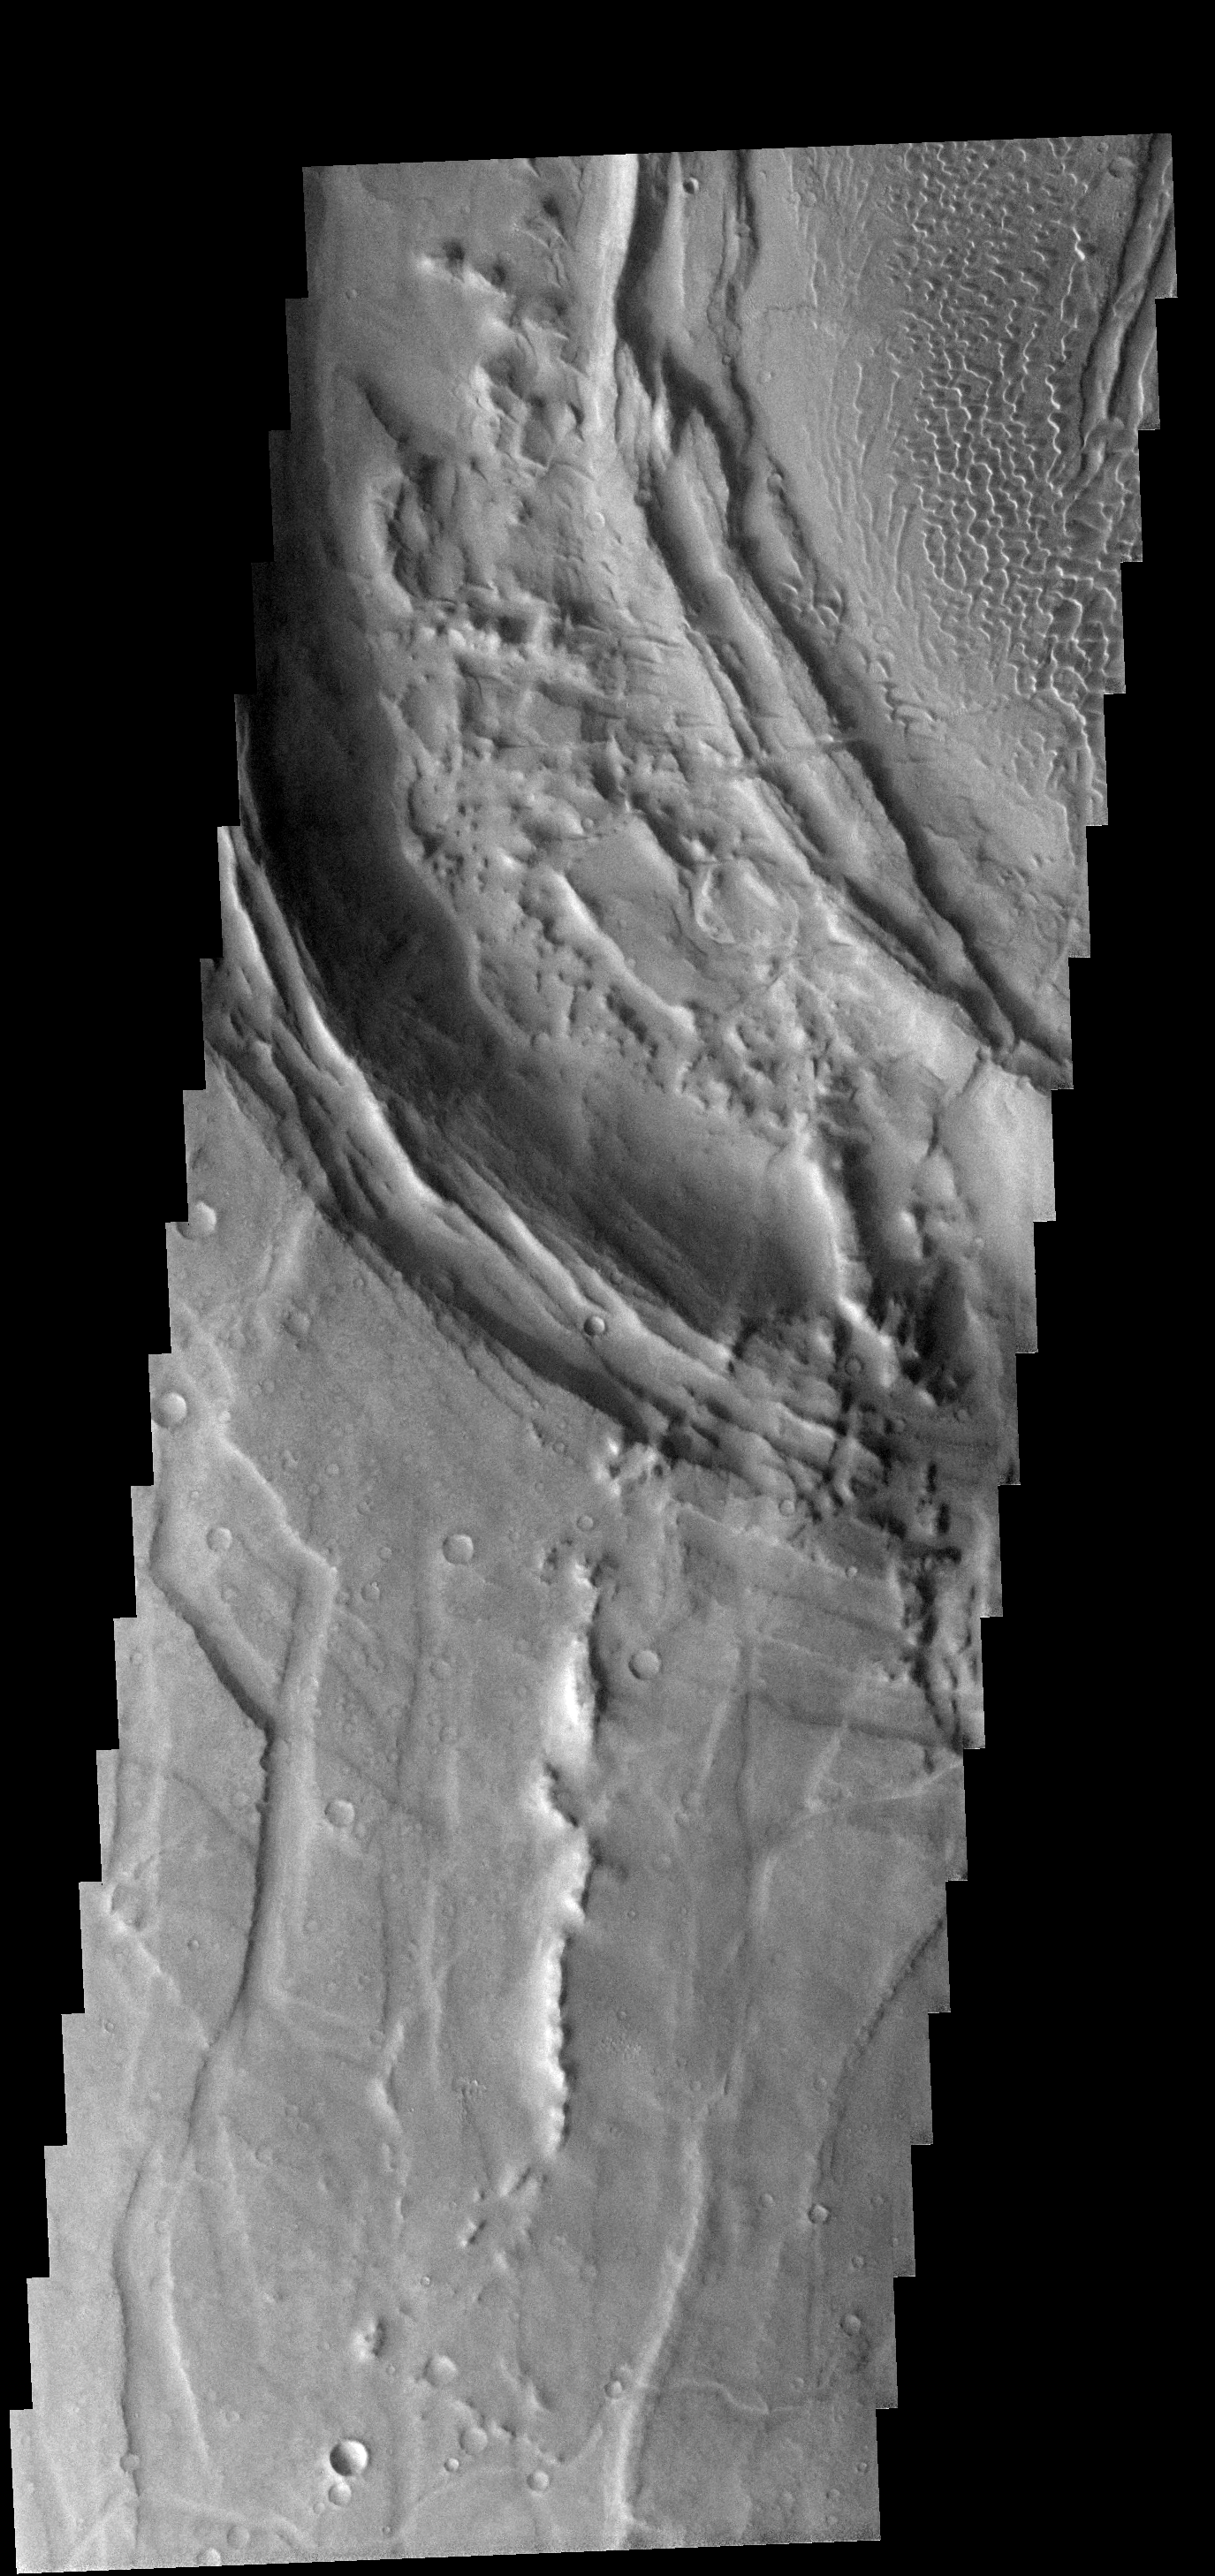

Nili Caldera

This image shows part of the caldera rim of Nili Patera. Dunes are located within the caldera.

Image information: VIS instrument. Latitude 8.5N, Longitude 66.8E. 17 meter/pixel resolution.

Note: this THEMIS visual image has not been radiometrically nor geometrically calibrated for this preliminary release. An empirical correction has been performed to remove instrumental effects. A linear shift has been applied in the cross-track and down-track direction to approximate spacecraft and planetary motion. Fully calibrated and geometrically projected images will be released through the Planetary Data System in accordance with Project policies at a later time.

NASA’s Jet Propulsion Laboratory manages the 2001 Mars Odyssey mission for NASA’s Office of Space Science, Washington, D.C. The Thermal Emission Imaging System (THEMIS) was developed by Arizona State University, Tempe, in collaboration with Raytheon Santa Barbara Remote Sensing. The THEMIS investigation is led by Dr. Philip Christensen at Arizona State University. Lockheed Martin Astronautics, Denver, is the prime contractor for the Odyssey project, and developed and built the orbiter. Mission operations are conducted jointly from Lockheed Martin and from JPL, a division of the California Institute of Technology in Pasadena.

Credit: NASA/JPL/ASU